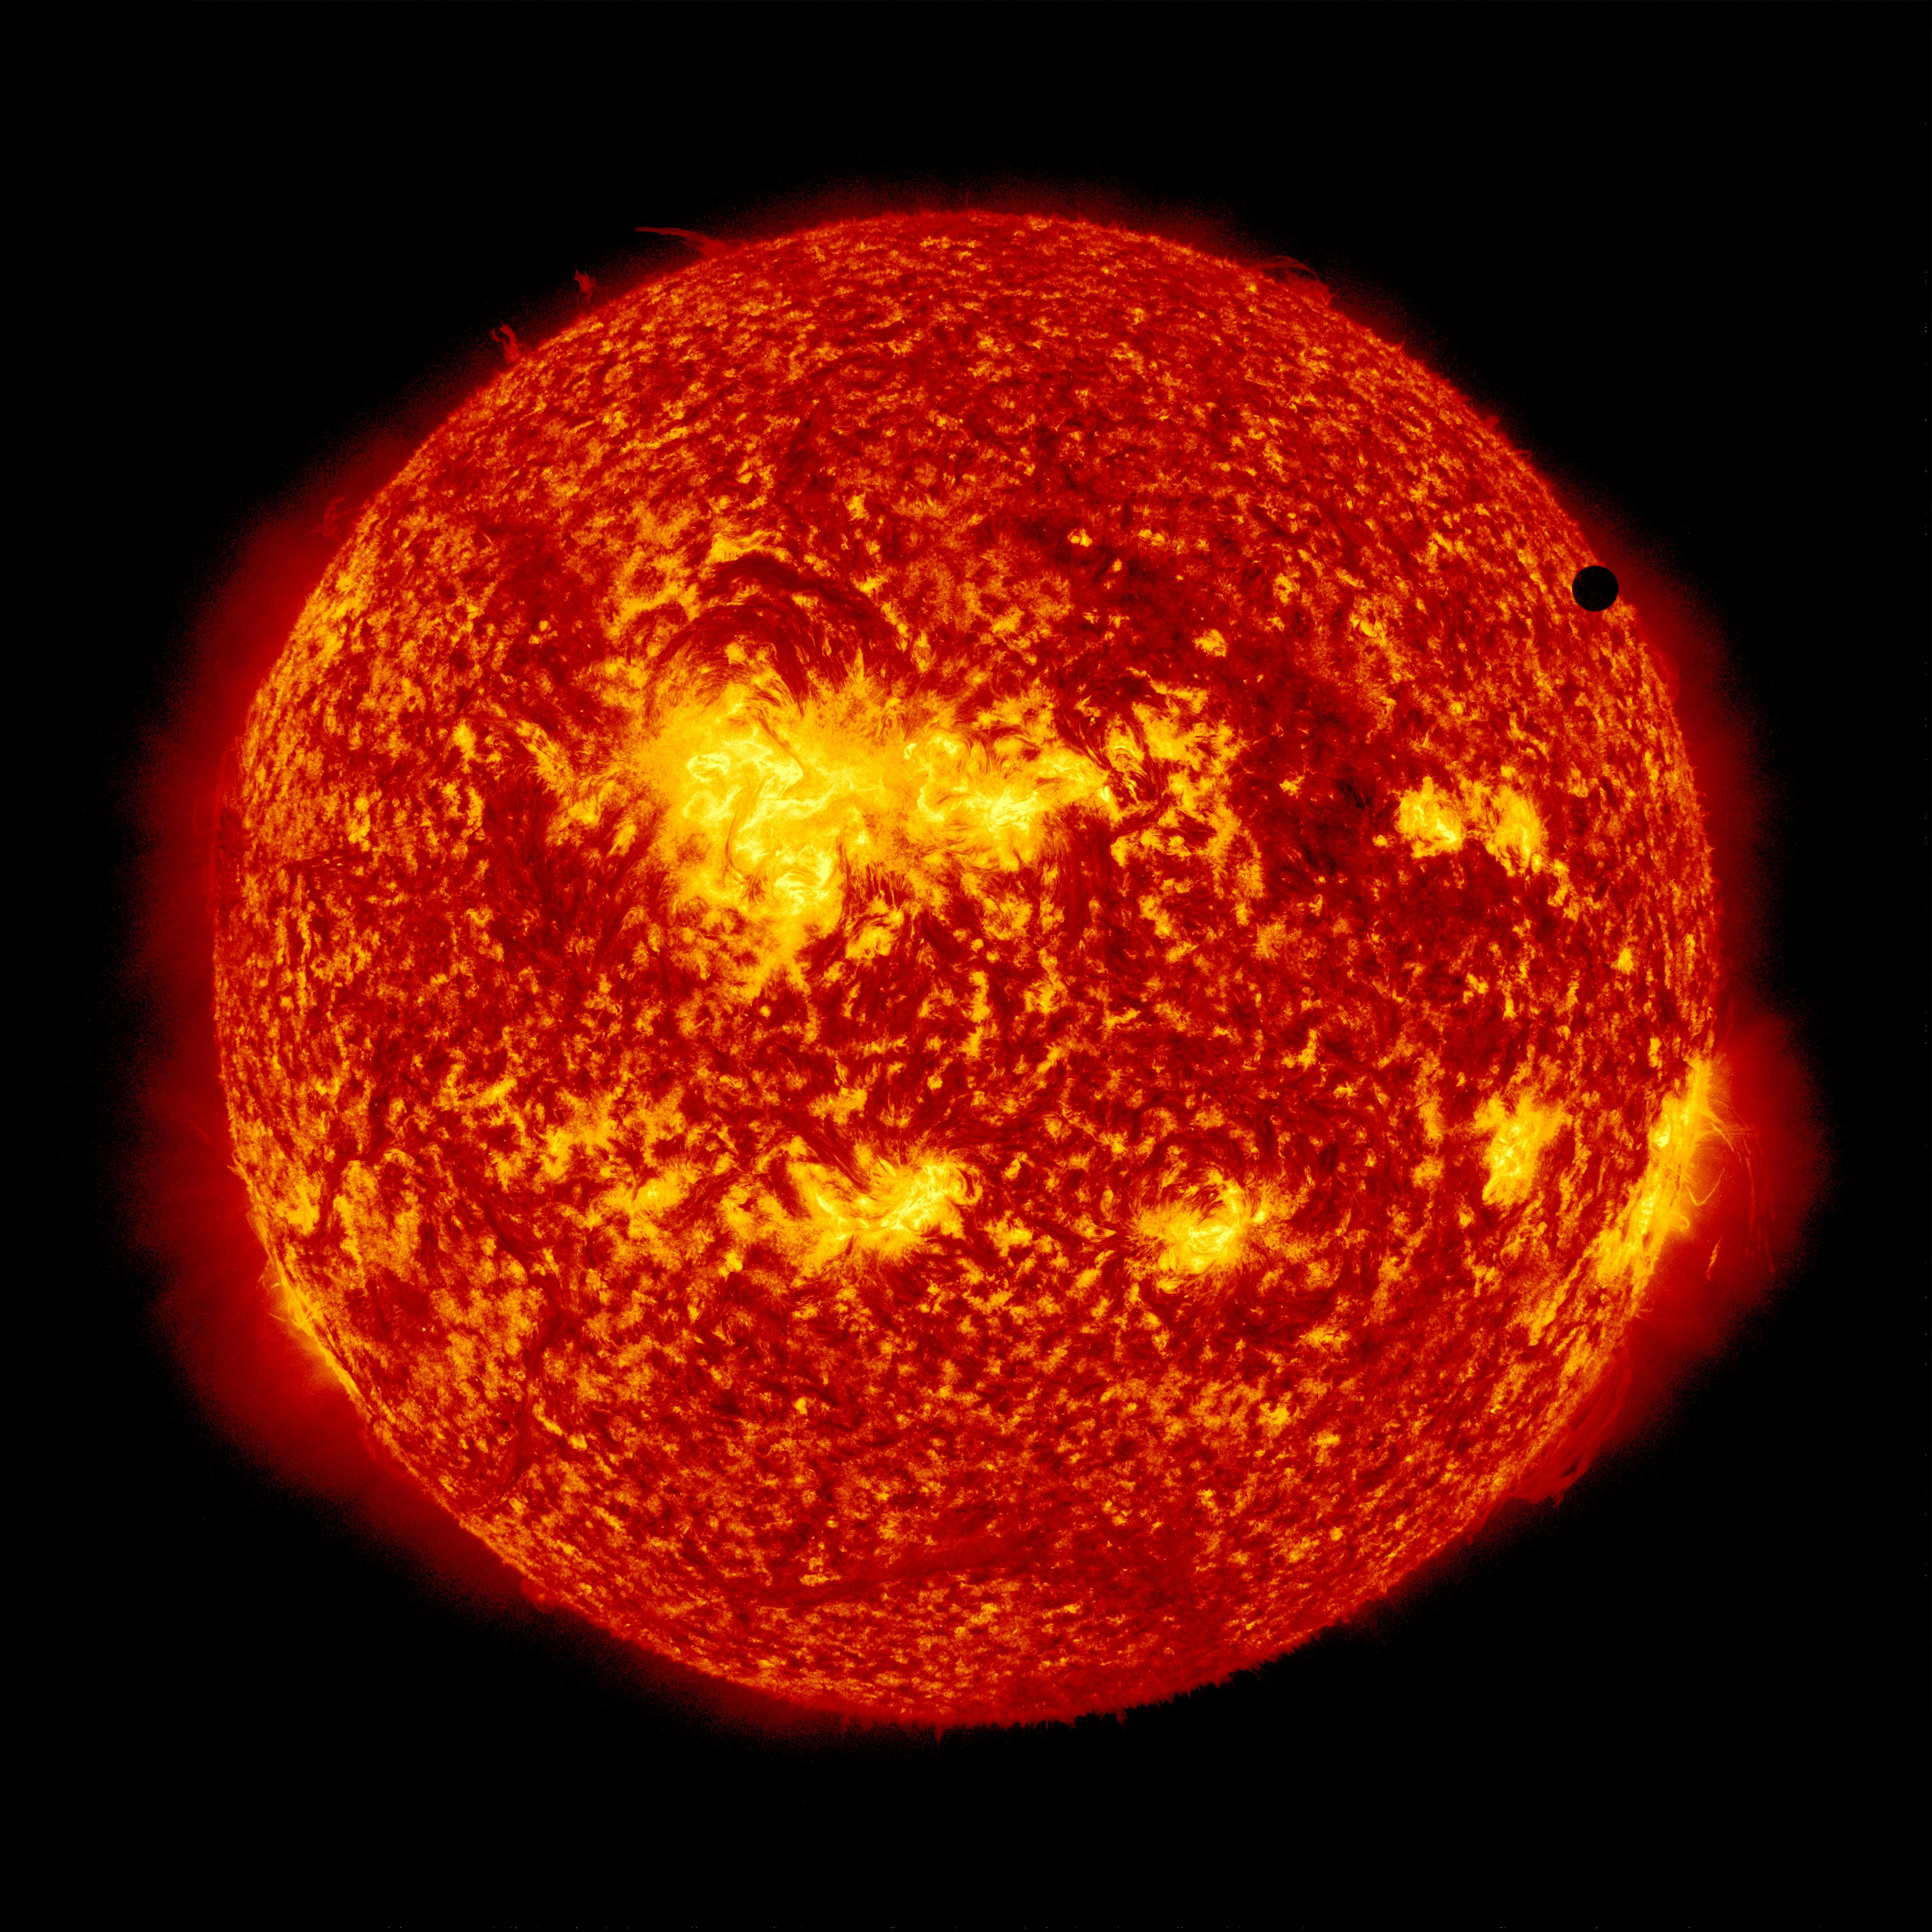

SDO's Ultra-high Definition View of 2012 Venus Transit - 304 Angstrom

NASA image captured June 6, 2012. On June 5-6 2012, SDO is collecting images of one of the rarest predictable solar events: the transit of Venus across the face of the sun. This event happens in pairs eight years apart that are separated from each other by 105 or 121 years. The last transit was in 2004 and the next will not happen until 2117.

Credit: NASA/SDO, AIA